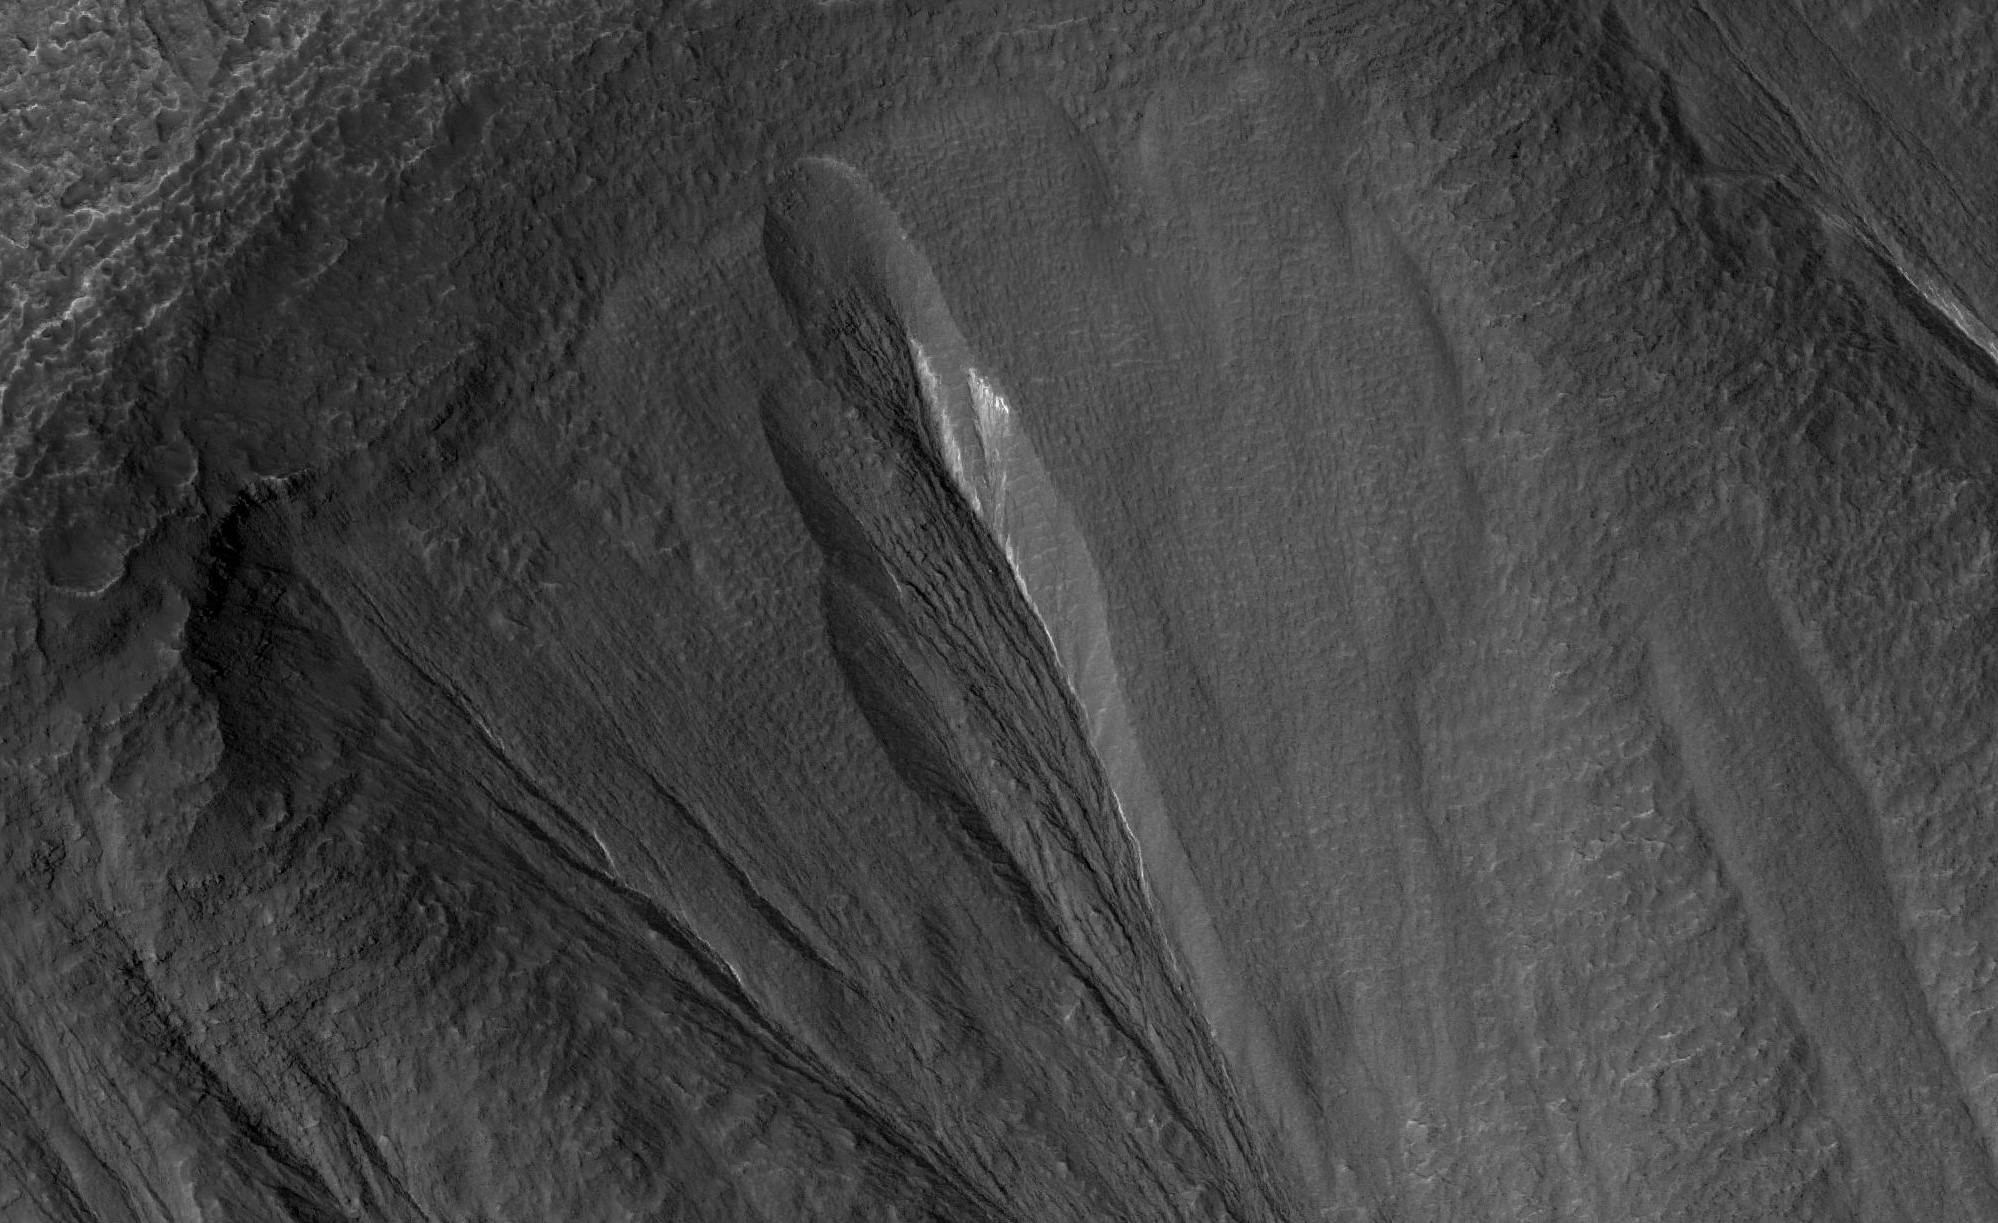

Dusty Water Ice in Mars’ Dao Vallis

The white material seen within this gully is believed to be dusty water ice in a Martian region called Dao Vallis, captured by NASA’s Mars Reconnaissance Orbiter (MRO). Scientists believe dust particles within this ice act similarly to dust that falls on to glaciers on Earth, warming up in sunlight and causing subsurface pockets of meltwater to form.

On Earth, the dust that forms these pockets are called cryoconite, and the pockets are called cryoconite holes. These Earth-based pockets of water are often teeming with simple life, including algae, fungi and cyanobacteria. Scientists believe similar shallow pools of water could exist on Mars, and may also be excellent places to search for life on the Red Planet today.

This black-and-white image was captured by MRO using its HiRISE (High-Resolution Imaging Science Experiment) camera on May 10, 2009.

The University of Arizona, in Tucson, operates HiRISE, which was built by Ball Aerospace & Technologies Corp., in Boulder, Colorado. NASA’s Jet Propulsion Laboratory, a division of Caltech in Pasadena, California, manages the Mars Reconnaissance Orbiter Project for NASA’s Science Mission Directorate in Washington.

Credit: NASA/JPL-Caltech/University of Arizona